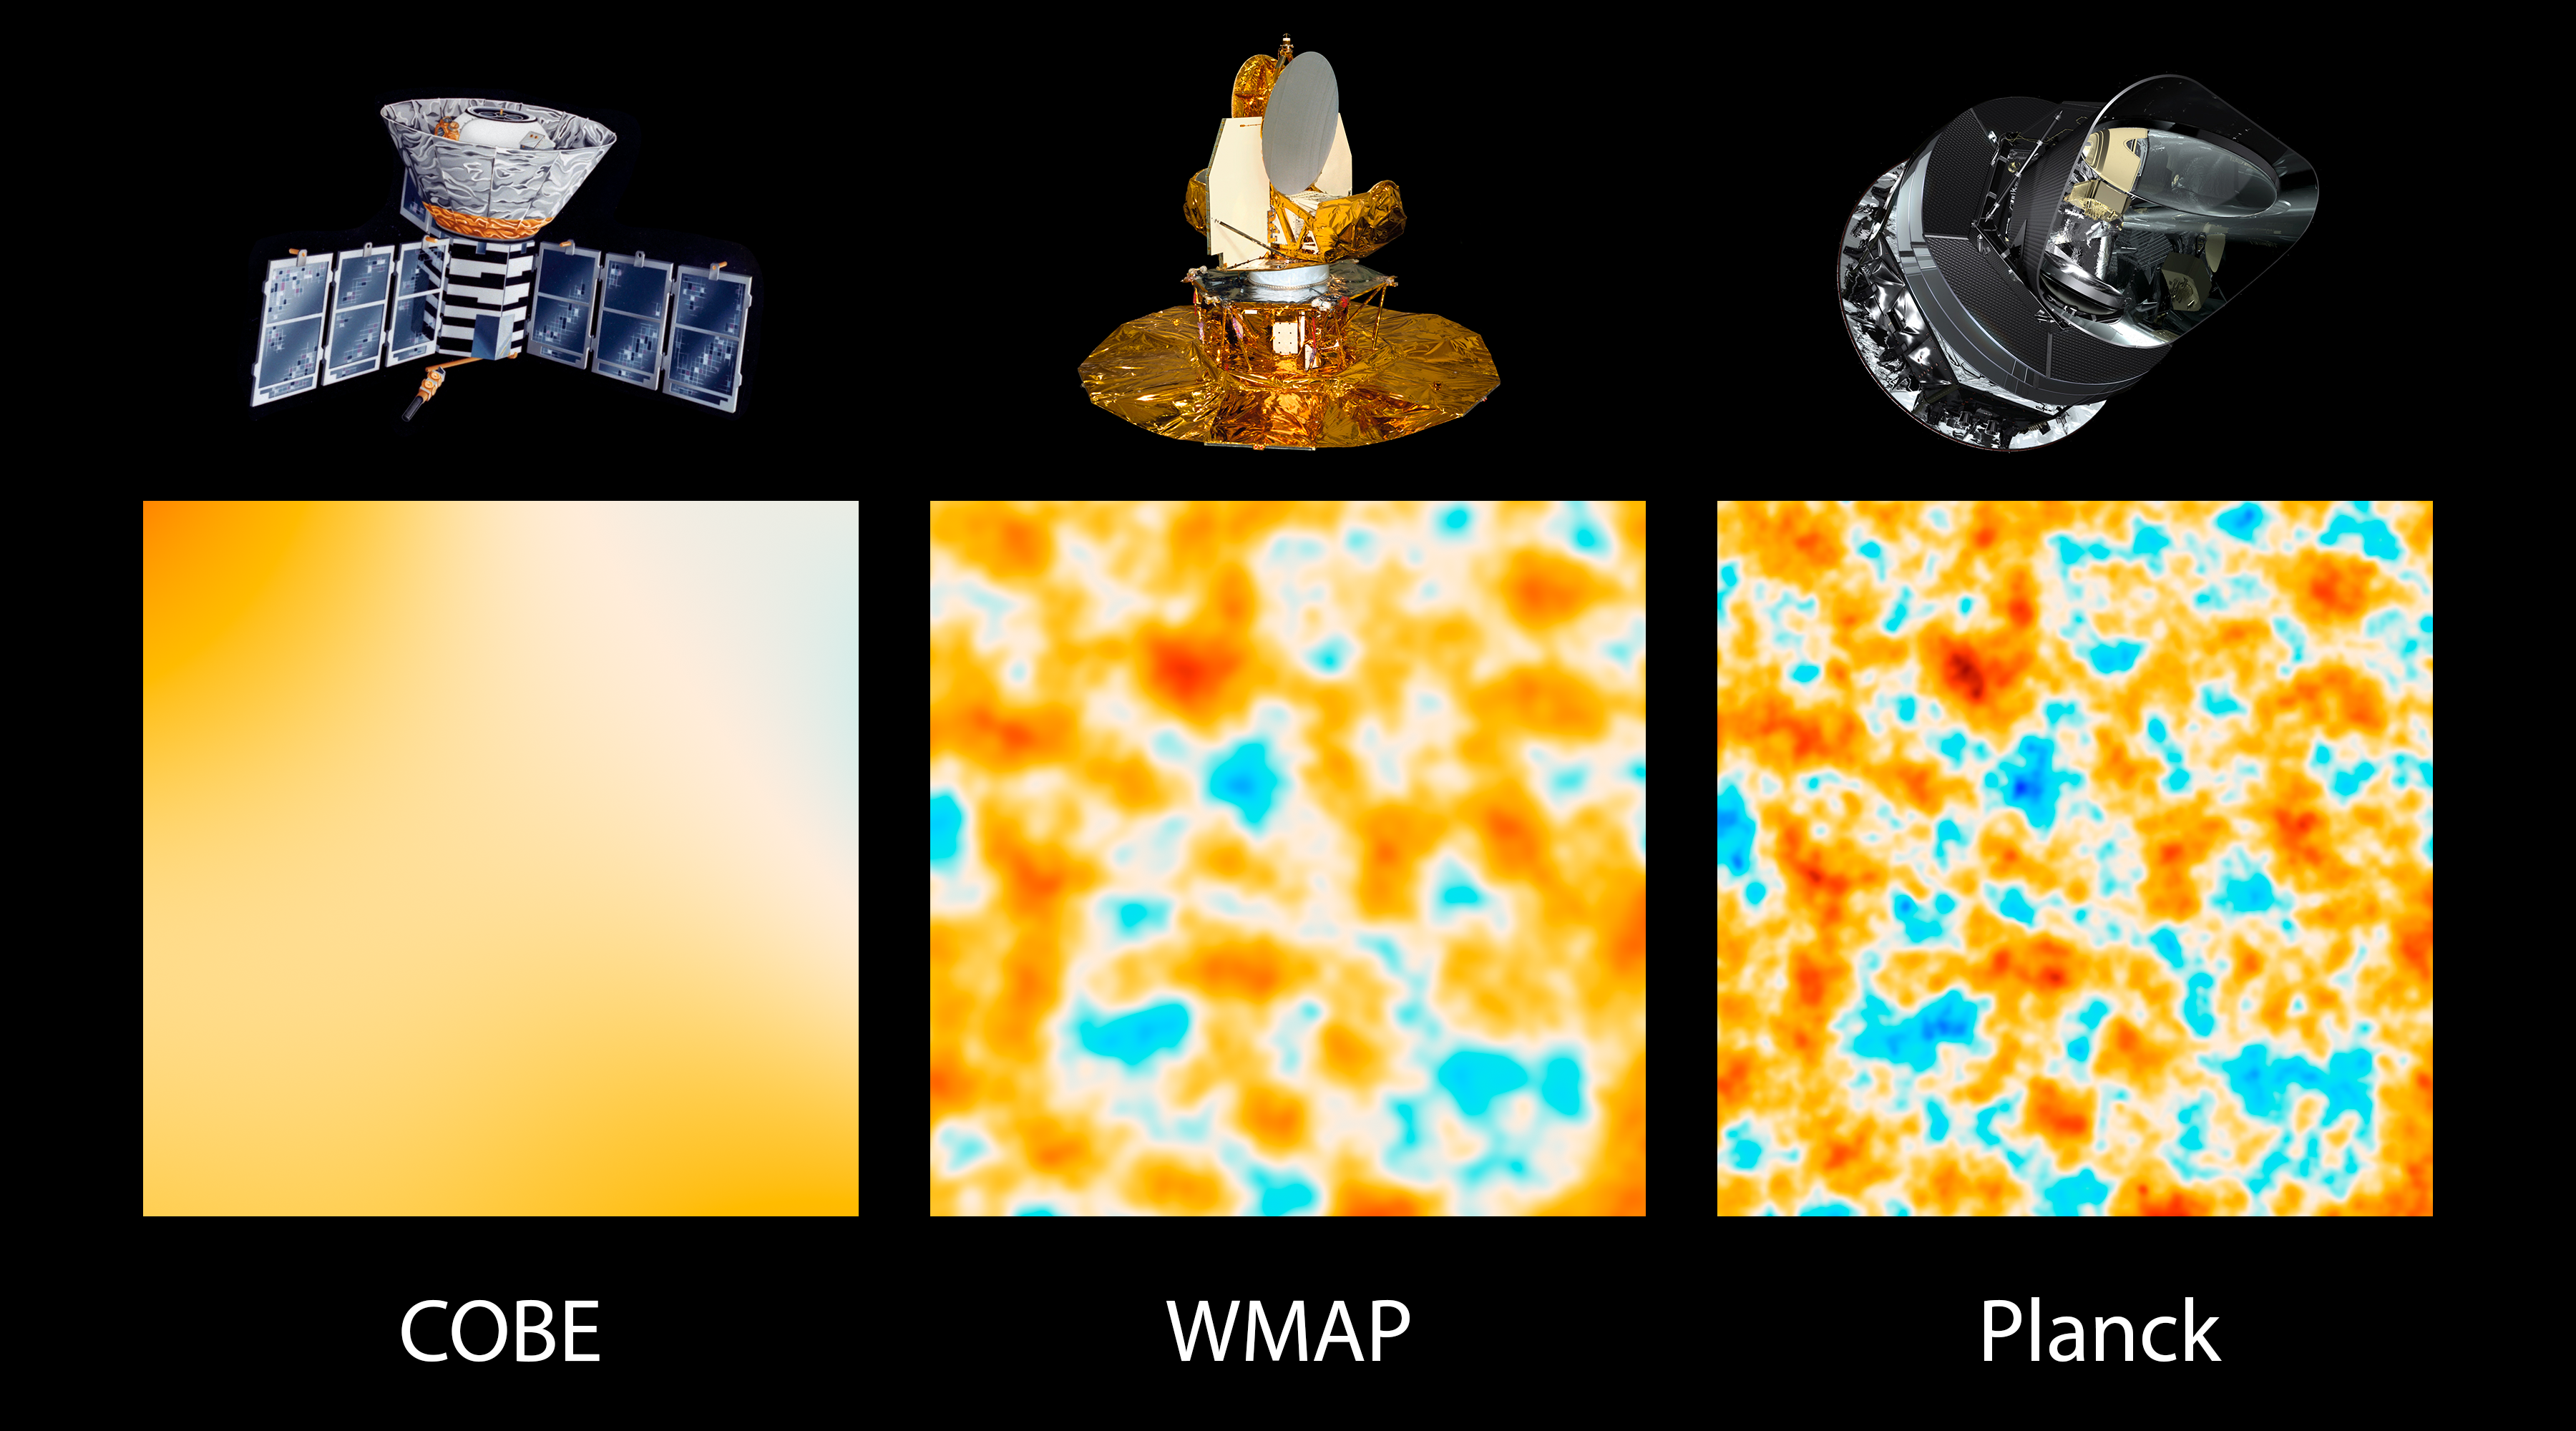

The Universe Comes into Sharper Focus

This graphic illustrates the evolution of satellites designed to measure ancient light leftover from the big bang that created our universe 13.8 billion years ago. Called the cosmic microwave background, this light reveals secrets of the universe’s origins, fate, ingredients and more.

The three panels show 10-square-degree patches of all-sky maps created by space-based missions capable of detecting the cosmic microwave background. The first spacecraft, launched in 1989, is NASA’s Cosmic Background Explorer, or COBE (left panel). Two of COBE’s principal scientists earned the Nobel Prize in Physics in 2006 for the mission’s evidence supporting the big bang theory, and for its demonstration that tiny variations in the ancient light reveal information about the state of the universe.

These variations, called anisotropies, came into sharper focus with NASA’s next-generation spacecraft, the Wilkinson Microwave Anisotropy Probe, or WMAP (middle panel). This mission, launched in 2001, found strong evidence for inflation, the very early epoch in our universe when it expanded dramatically in size, and measured basic traits of our universe better than ever before.

The most advanced satellite yet of this type is Planck, a European Space Agency mission with significant NASA contributions. Planck, launched in 2009, images the sky with more than 2.5 times greater resolution than WMAP, revealing patterns in the ancient cosmic light as small as one-twelfth of a degree on the sky. Planck has created the sharpest all-sky map ever made of the universe’s cosmic microwave background, precisely fine-tuning what we know about the universe.

Planck is a European Space Agency mission, with significant participation from NASA. NASA’s Planck Project Office is based at NASA’s Jet Propulsion Laboratory, Pasadena, Calif. JPL contributed mission-enabling technology for both of Planck’s science instruments. European, Canadian and U.S. Planck scientists work together to analyze the Planck data.

Credit: NASA/JPL-Caltech/ESA